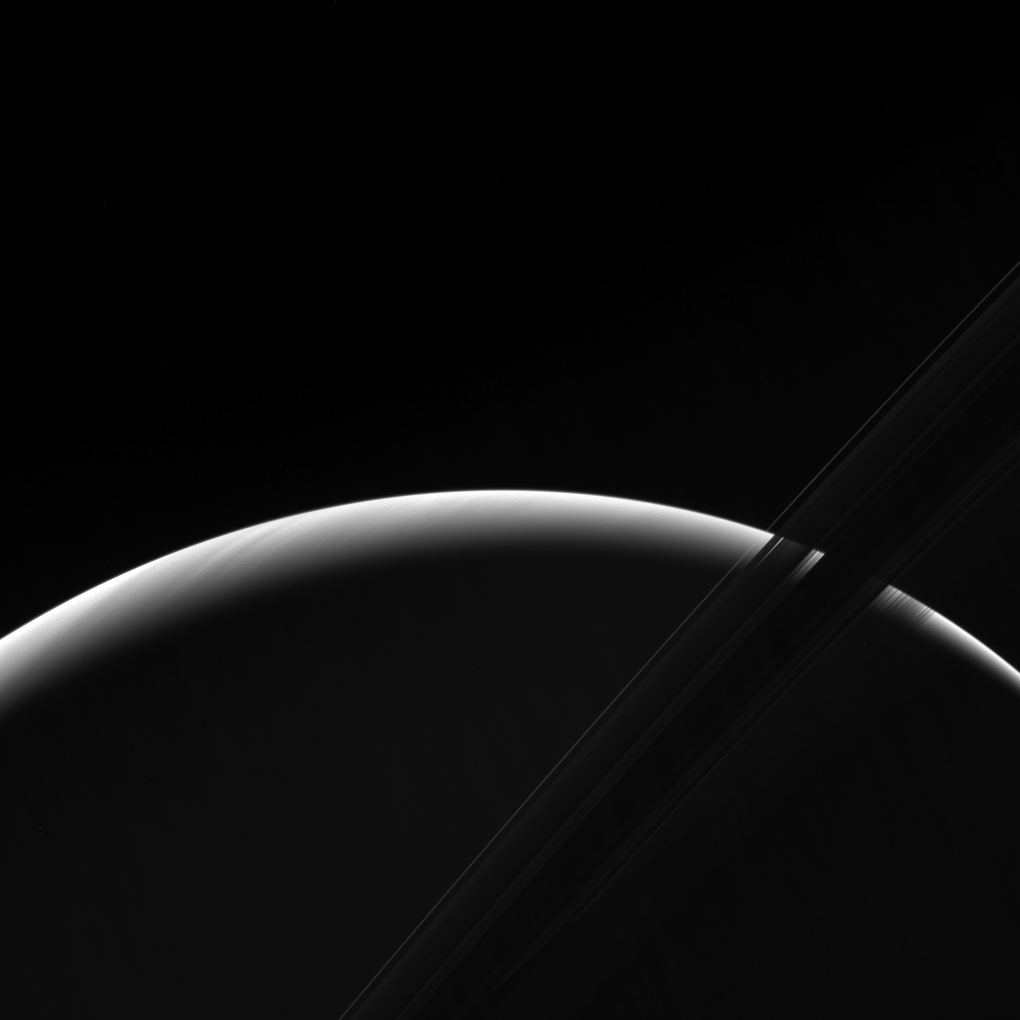

Saturnian Dawn

Brightness-enhanced Version

NASA’s Cassini spacecraft peers toward a sliver of Saturn’s sunlit atmosphere while the icy rings stretch across the foreground as a dark band.

This view looks toward the unilluminated side of the rings from about 7 degrees below the ring plane. The image was taken in green light with the Cassini spacecraft wide-angle camera on March 31, 2017.

The view was obtained at a distance of approximately 620,000 miles (1 million kilometers) from Saturn. Image scale is 38 miles (61 kilometers) per pixel.

The Cassini mission is a cooperative project of NASA, ESA (the European Space Agency) and the Italian Space Agency. The Jet Propulsion Laboratory, a division of the California Institute of Technology in Pasadena, manages the mission for NASA’s Science Mission Directorate, Washington. The Cassini orbiter and its two onboard cameras were designed, developed and assembled at JPL. The imaging operations center is based at the Space Science Institute in Boulder, Colorado.

Credit: NASA/JPL-Caltech/Space Science Institute